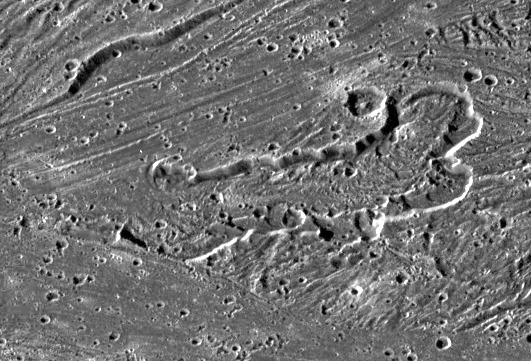

“Calderas” on Ganymede?

NASA’s Galileo imaging camera targeted an area in Sippar Sulcus on Jupiter’s moon, Ganymede. Images obtained in 1979 by NASA’s Voyager spacecraft showed that the area contained curvilinear and arcuate scarps or cliffs. These features appeared to be depressions which were candidate sources for some of the water ice volcanism thought to form the bright grooved terrain on Ganymede. The high resolution Galileo images seen here reveal that one of these structures contains a lobate, flow-like feature that is the best candidate yet seen for an icy volcanic lava flow on Ganymede. The prominent depression with scalloped walls and internal terraces is about 55 kilometers (km) in length and 17 to 20 km wide. On the floor of the inner depression is a lobate flow-like deposit 7 to 10 km wide with ridges that are curved outward (and apparently downslope) toward a cross-cutting lane of grooved terrain. The morphology of this structure suggests the possibility of volcanic eruptions creating a channel and flow, and cutting down into the surface.

North is to the bottom of the picture and the sun illuminates the surface from the left. The mosaic, centered at 31 degrees south latitude and 189 degrees longitude, covers an area approximately 91 by 62 kilometers. The resolution is 172 meters per picture element. The images were taken on May 7, 1997 at 15 hours, 18 minutes, 35 seconds Universal Time at a range of 17,489 kilometers by the Solid State Imaging (SSI) system on NASA’s Galileo spacecraft.

The Jet Propulsion Laboratory, Pasadena, CA manages the Galileo mission for NASA’s Office of Space Science, Washington, DC.

Credit: NASA/JPL/Brown University